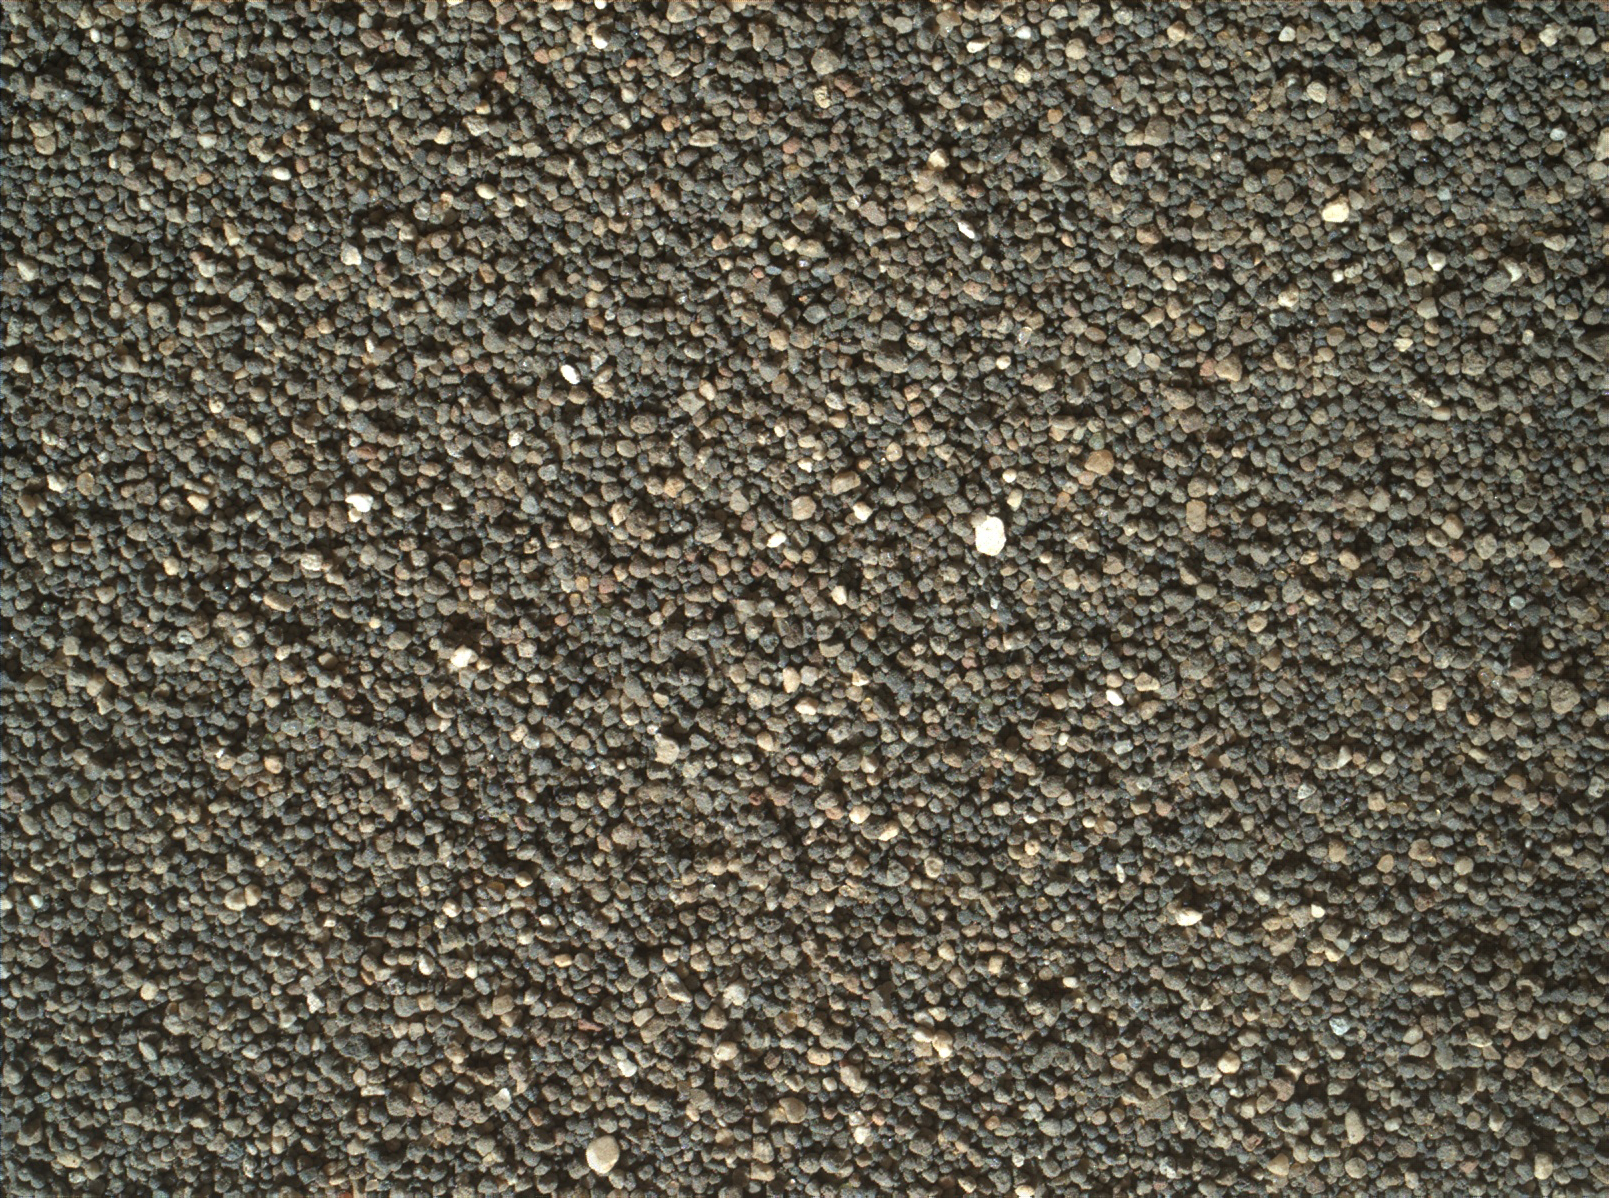

Surface Close-up of a Martian Sand Dune

This view of the undisturbed surface of a Martian sand dune called “High Dune” visited by NASA’s Curiosity rover shows coarse grains remaining on the surface after wind removal of smaller particles.

The image covers an area 1.4 inches by 1.1 inches (3.6 by 2.7 centimeters). It was taken by the Mars Hand Lens Imager (MAHLI) camera on the rover’s arm on Dec. 5, 2015, during the 1,184th Martian day, or sol, of Curiosity’s work on Mars.

The imaged location is near the base of the dune. High Dune, in the Bagnold Dunes field skirting the northwestern flank of Mount Sharp, is the first sand dune studied in place anywhere except Earth. What distinguishes actual dunes from windblown ripples of sand or dust, like those found at several sites visited previously by Mars rovers, is that dunes form a downwind face steep enough for sand to slide down.

MAHLI was built by Malin Space Science Systems, San Diego. NASA’s Jet Propulsion Laboratory, a division of the California Institute of Technology in Pasadena, manages the Mars Science Laboratory Project for the NASA Science Mission Directorate, Washington. JPL designed and built the project’s Curiosity rover.

Credit: NASA/JPL-Caltech/MSSS